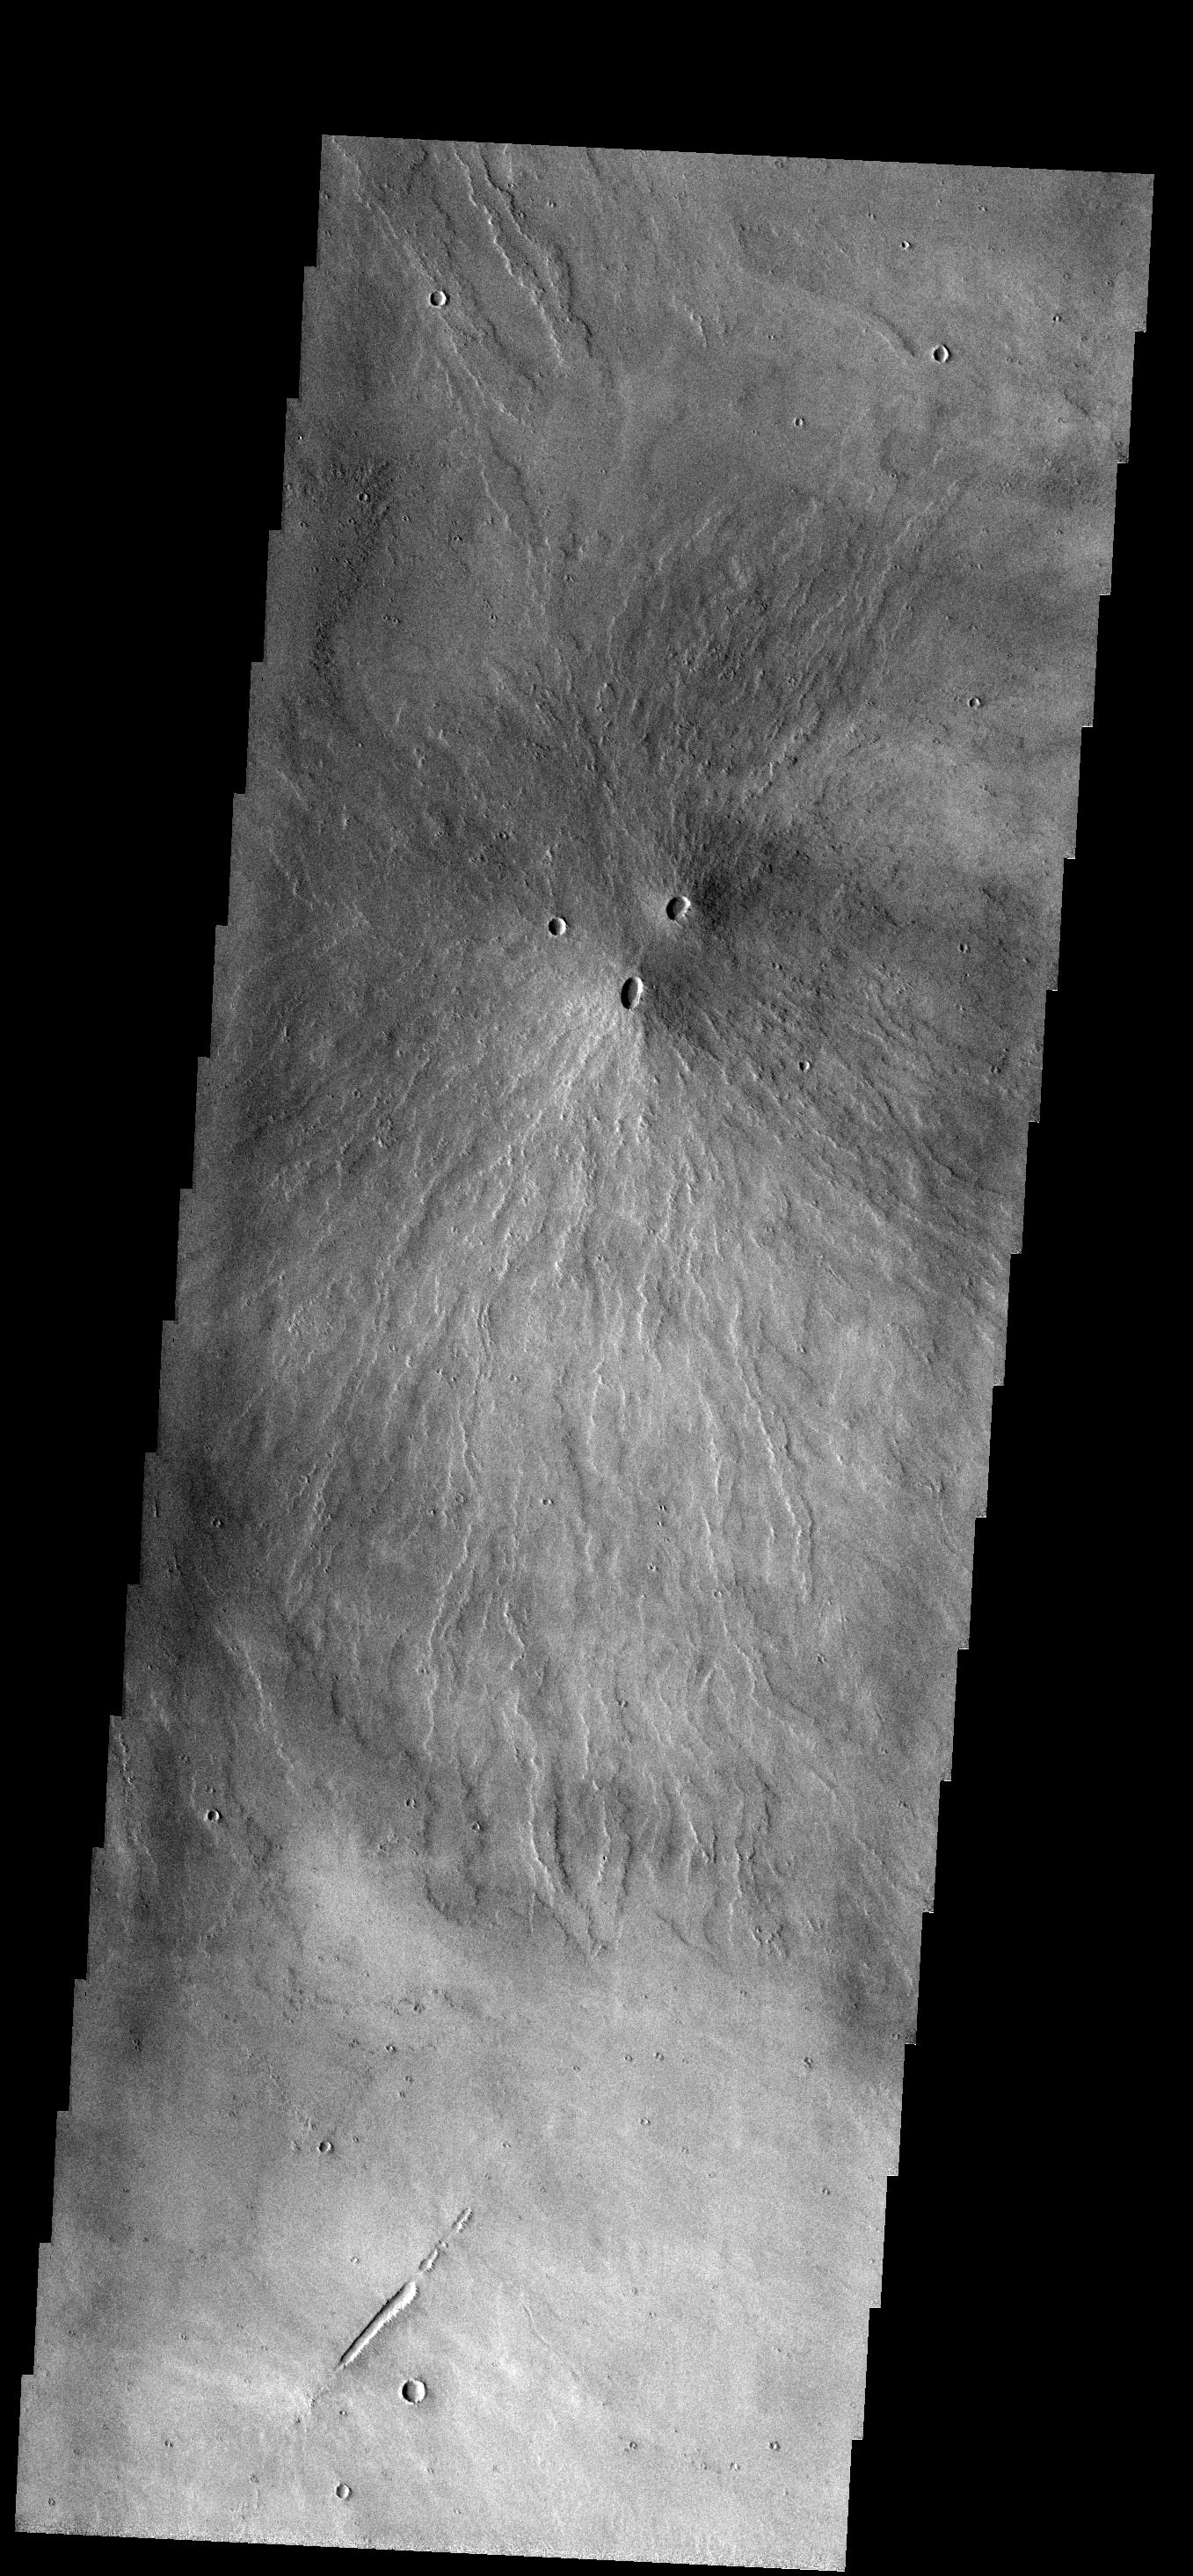

Double Vent

Two volcanic vents have erupted material to form this small volcano just south of Pavonis Mons.

Image information: VIS instrument. Latitude -4.0N, Longitude 246.7E. 18 meter/pixel resolution.

Please see the THEMIS Data Citation Note for details on crediting THEMIS images.

Note: this THEMIS visual image has not been radiometrically nor geometrically calibrated for this preliminary release. An empirical correction has been performed to remove instrumental effects. A linear shift has been applied in the cross-track and down-track direction to approximate spacecraft and planetary motion. Fully calibrated and geometrically projected images will be released through the Planetary Data System in accordance with Project policies at a later time.

NASA’s Jet Propulsion Laboratory manages the 2001 Mars Odyssey mission for NASA’s Office of Space Science, Washington, D.C. The Thermal Emission Imaging System (THEMIS) was developed by Arizona State University, Tempe, in collaboration with Raytheon Santa Barbara Remote Sensing. The THEMIS investigation is led by Dr. Philip Christensen at Arizona State University. Lockheed Martin Astronautics, Denver, is the prime contractor for the Odyssey project, and developed and built the orbiter. Mission operations are conducted jointly from Lockheed Martin and from JPL, a division of the California Institute of Technology in Pasadena.

Credit: NASA/JPL/ASU